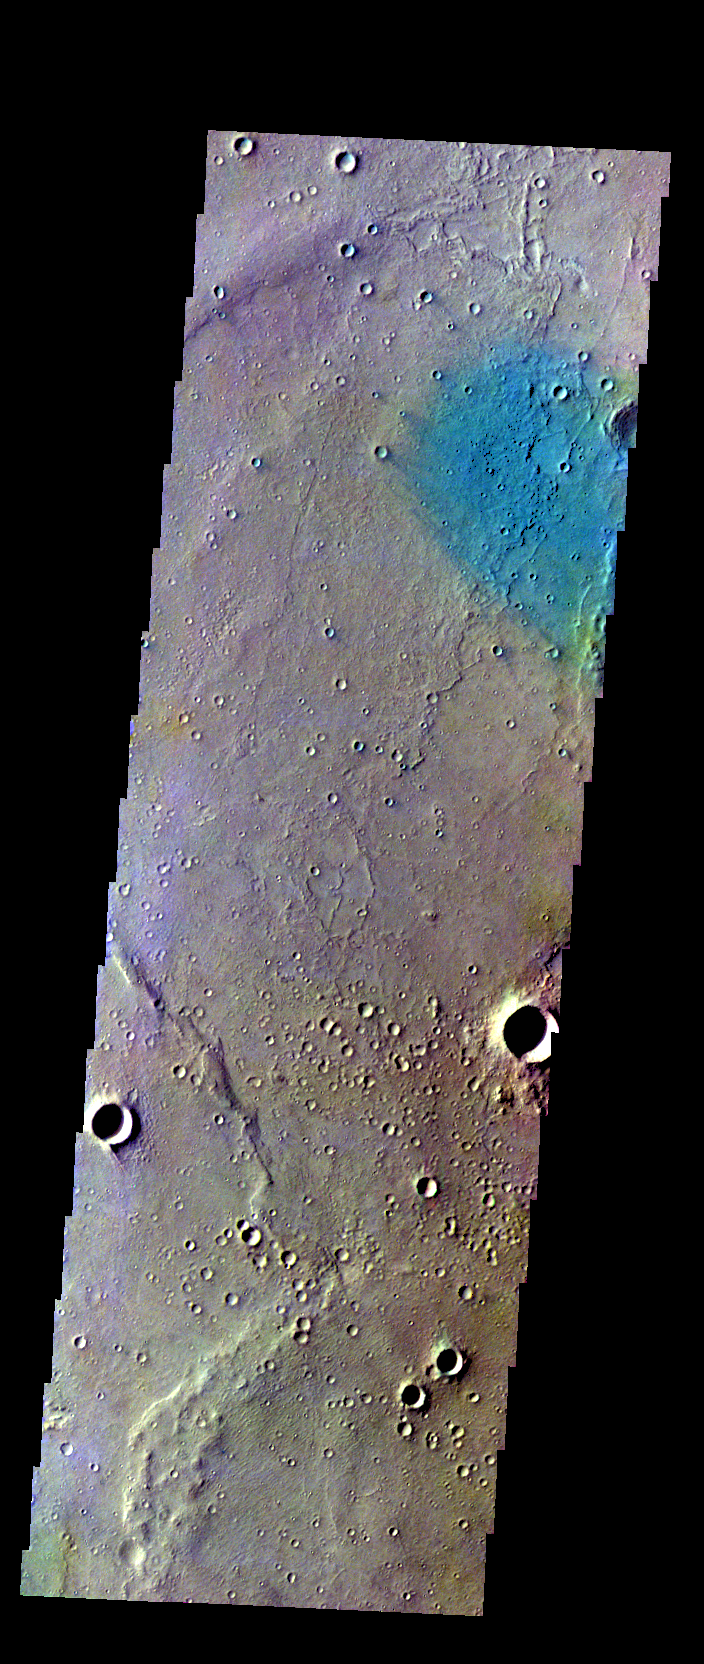

Gusev Crater – False Color

The THEMIS VIS camera contains 5 filters. The data from different filters can be combined in multiple ways to create a false color image. These false color images may reveal subtle variations of the surface not easily identified in a single band image. Today’s false color image shows part of Gusev Crater. This image is located at the MER-A Spirit Lander ground zero.

Credit: NASA/JPL-Caltech/ASU